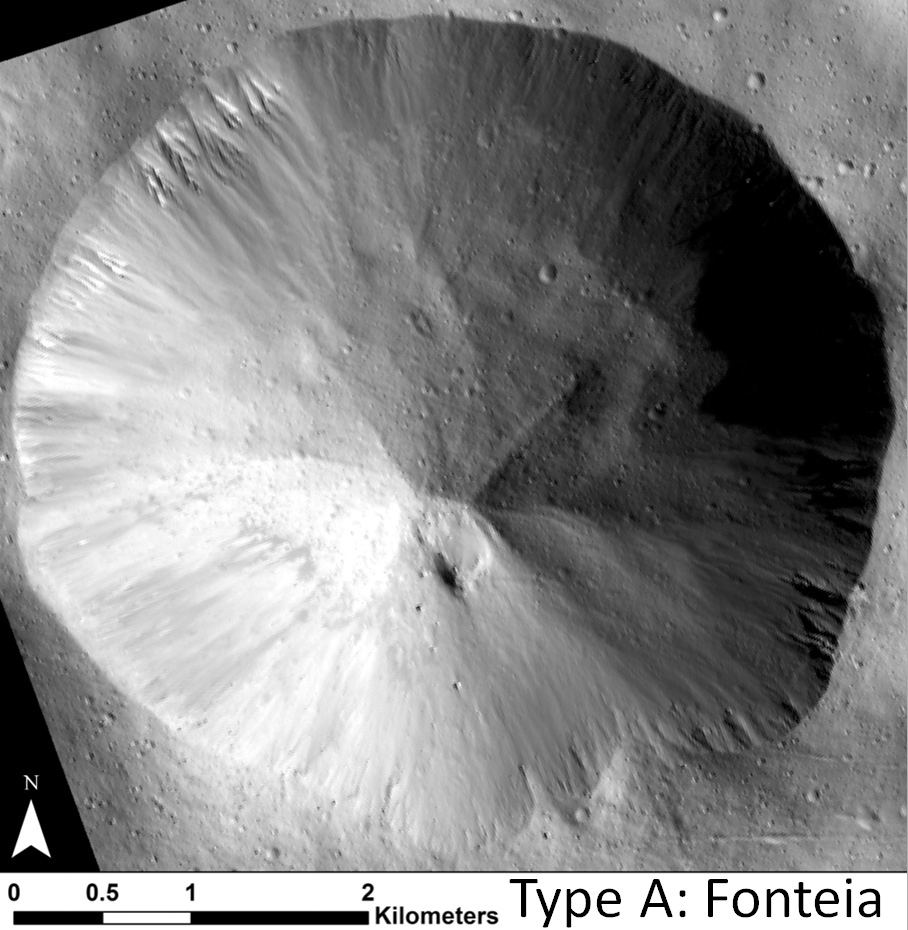

Straight Gullies in Fonteia

Annotated Image

This image shows examples of straighter, shorter, wider gullies that scientists on NASA’s Dawn mission have found on the giant asteroid Vesta. The crater shown here is called Fonteia. The gullies in Fonteia — called “Type-A” gullies — are different from longer, more sinuous gullies that scientists have called “Type-B” gullies. Scientists think these gully varieties have different formation mechanisms.

This image was obtained by Dawn’s framing camera on Feb. 7, 2012. North is up in this image.

An annotated version highlights the gullies with white lines.

The Dawn mission to Vesta and Ceres is managed by NASA’s Jet Propulsion Laboratory, a division of the California Institute of Technology in Pasadena, for NASA’s Science Mission Directorate, Washington D.C. UCLA is responsible for overall Dawn mission science. The Dawn framing cameras have been developed and built under the leadership of the Max Planck Institute for Solar System Research, Katlenburg-Lindau, Germany, with significant contributions by DLR German Aerospace Center, Institute of Planetary Research, Berlin, and in coordination with the Institute of Computer and Communication Network Engineering, Braunschweig. The framing camera project is funded by the Max Planck Society, DLR, and NASA/JPL.

Credit: NASA/JPL-Caltech/UCLA/MPS/DLR/IDA